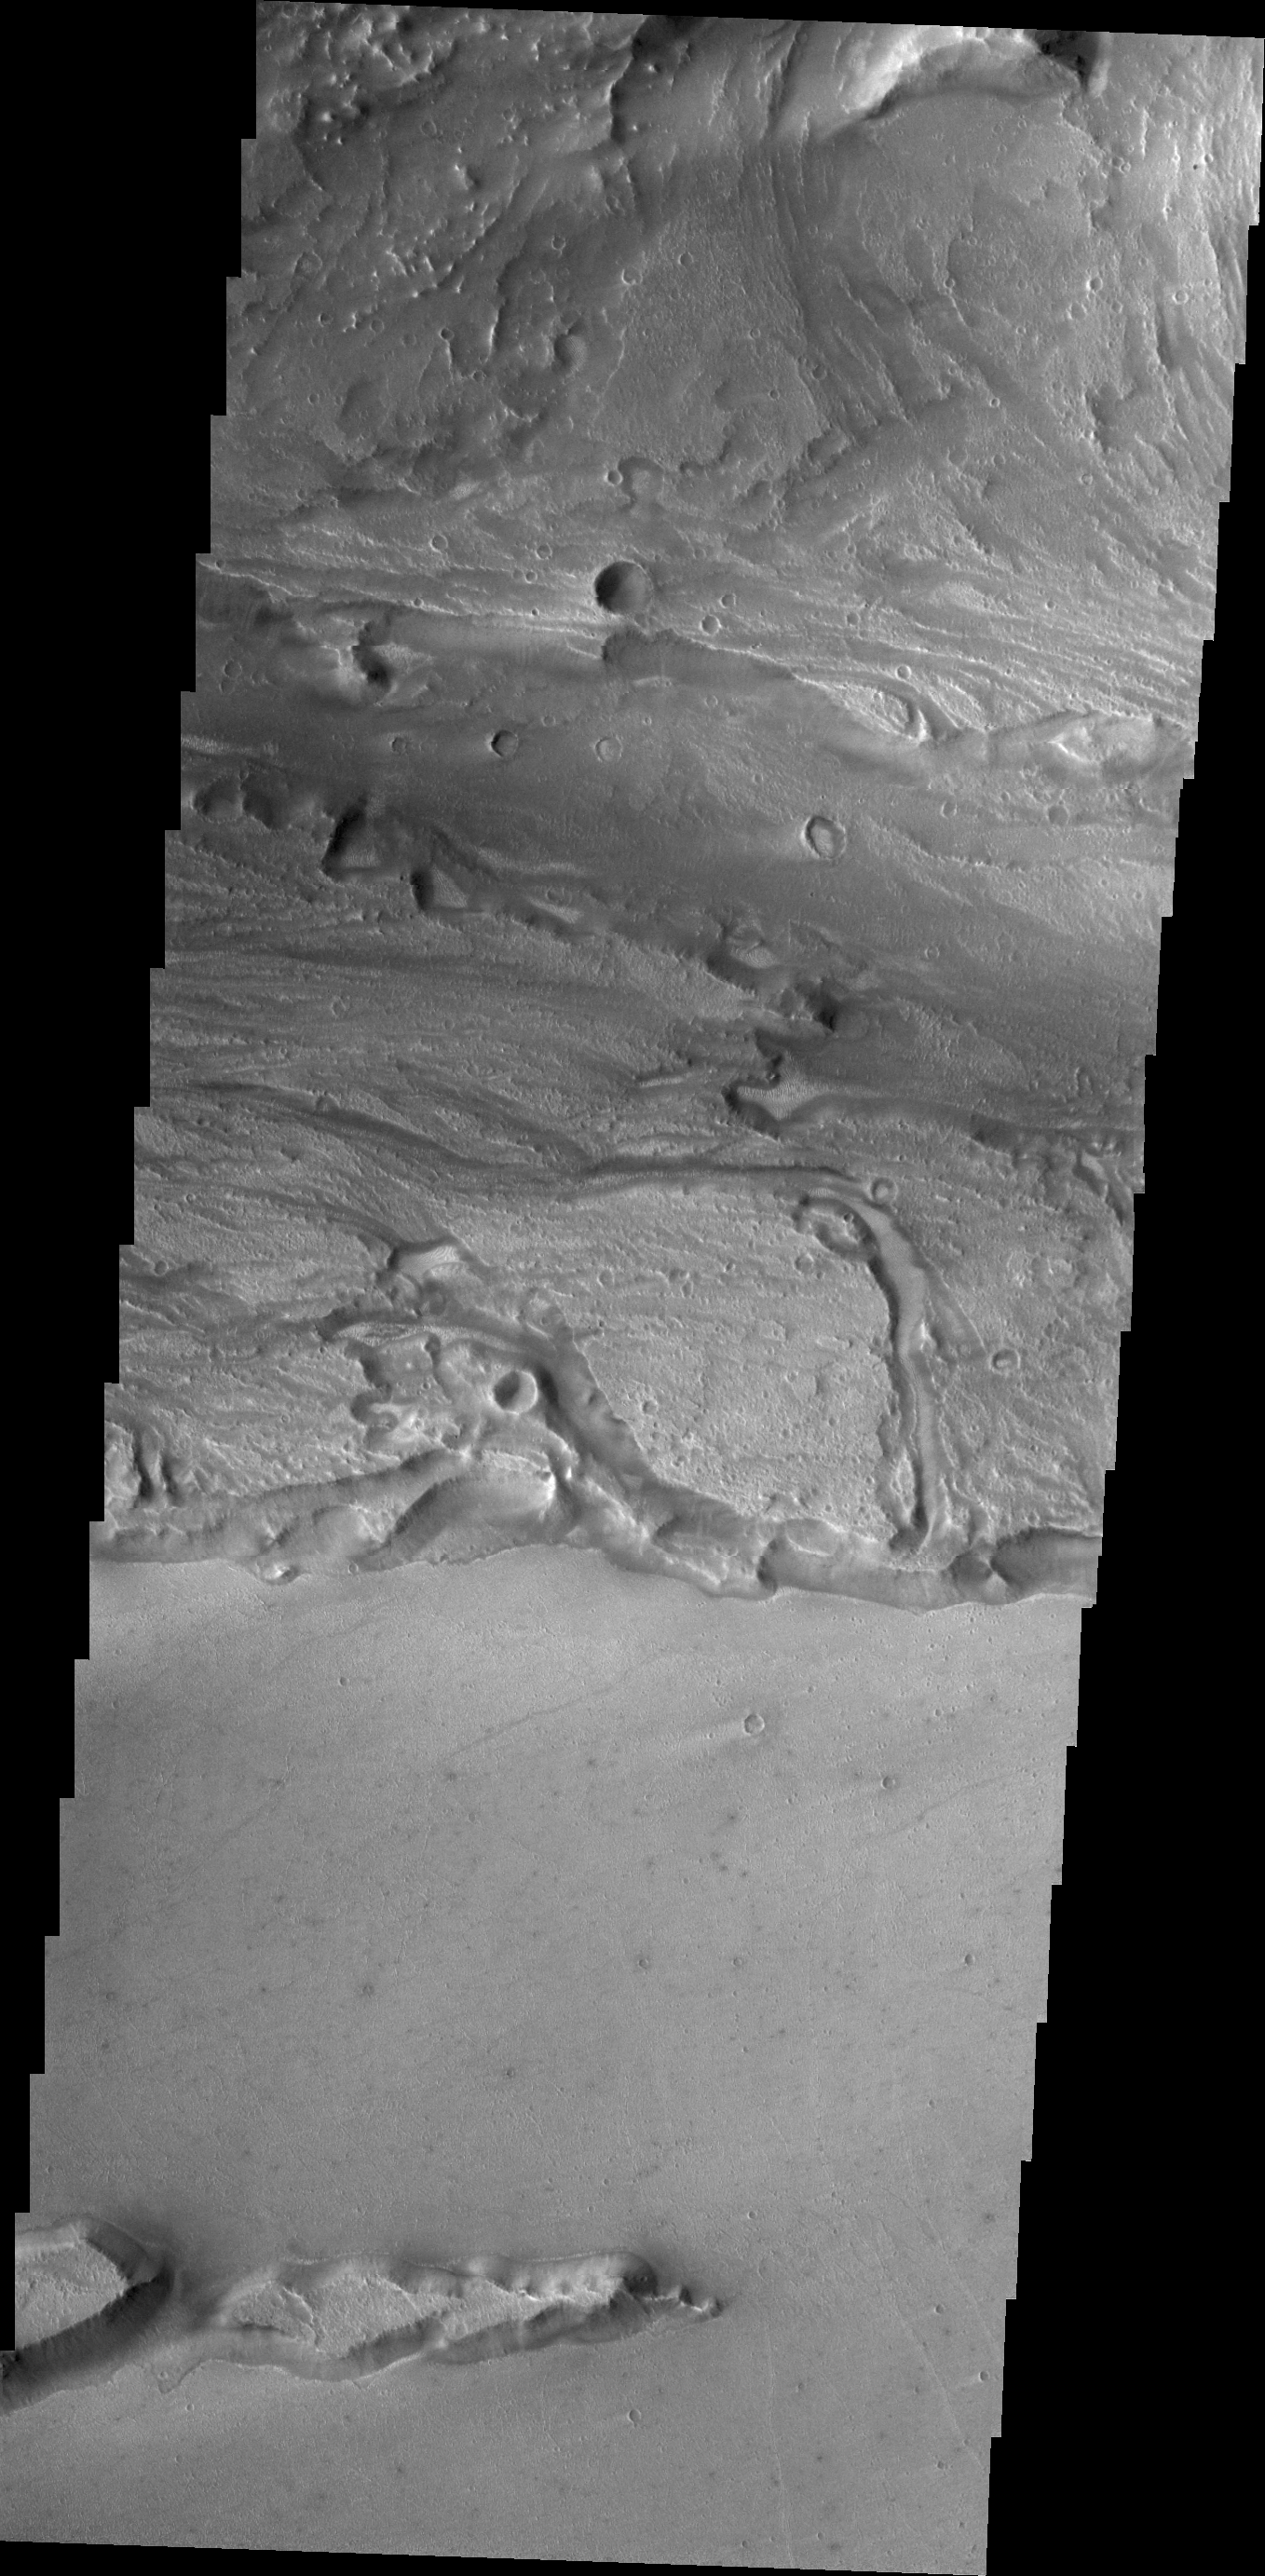

Kasei Valles

Today’s VIS image shows a small portion of Kasei Valles, one of the largest channel systems on Mars.

Credit: NASA/JPL/ASU